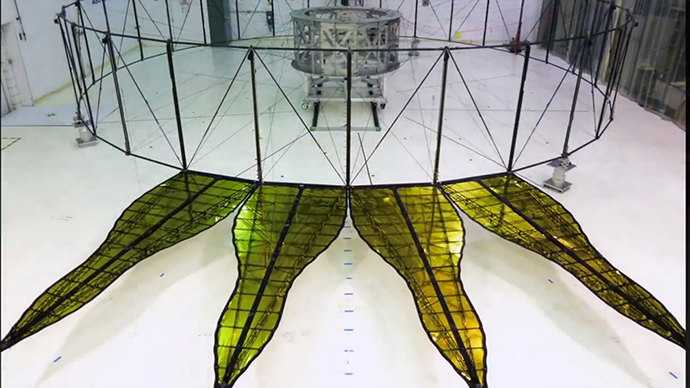

First Starshade Prototype at JPL

The first prototype starshade developed by NASA’s Jet Propulsion Laboratory, shown in technology partner Astro Aerospace/Northrup Grumman’s facility in Santa Barbara, California, in 2013. As shown by this 66 foot (20-meter) model, starshades can come in many shapes and sizes. This design shows petals that are more extreme in shape which properly diffracts starlight for smaller telescopes. Each petal is covered in a high-performance plastic film that resembles gold foil. On a starshade ready for launch, the thermal gold foil will only cover the side of the petals facing away from the telescope, with black on the other, so as not to reflect other light sources such as the Earth into its camera.

Starlight-blocking technologies such as the starshade are being developed to help image exoplanets, with a focus on Earth-sized, habitable worlds.

Credit: NASA/JPL-Caltech/NGAS/Princeton